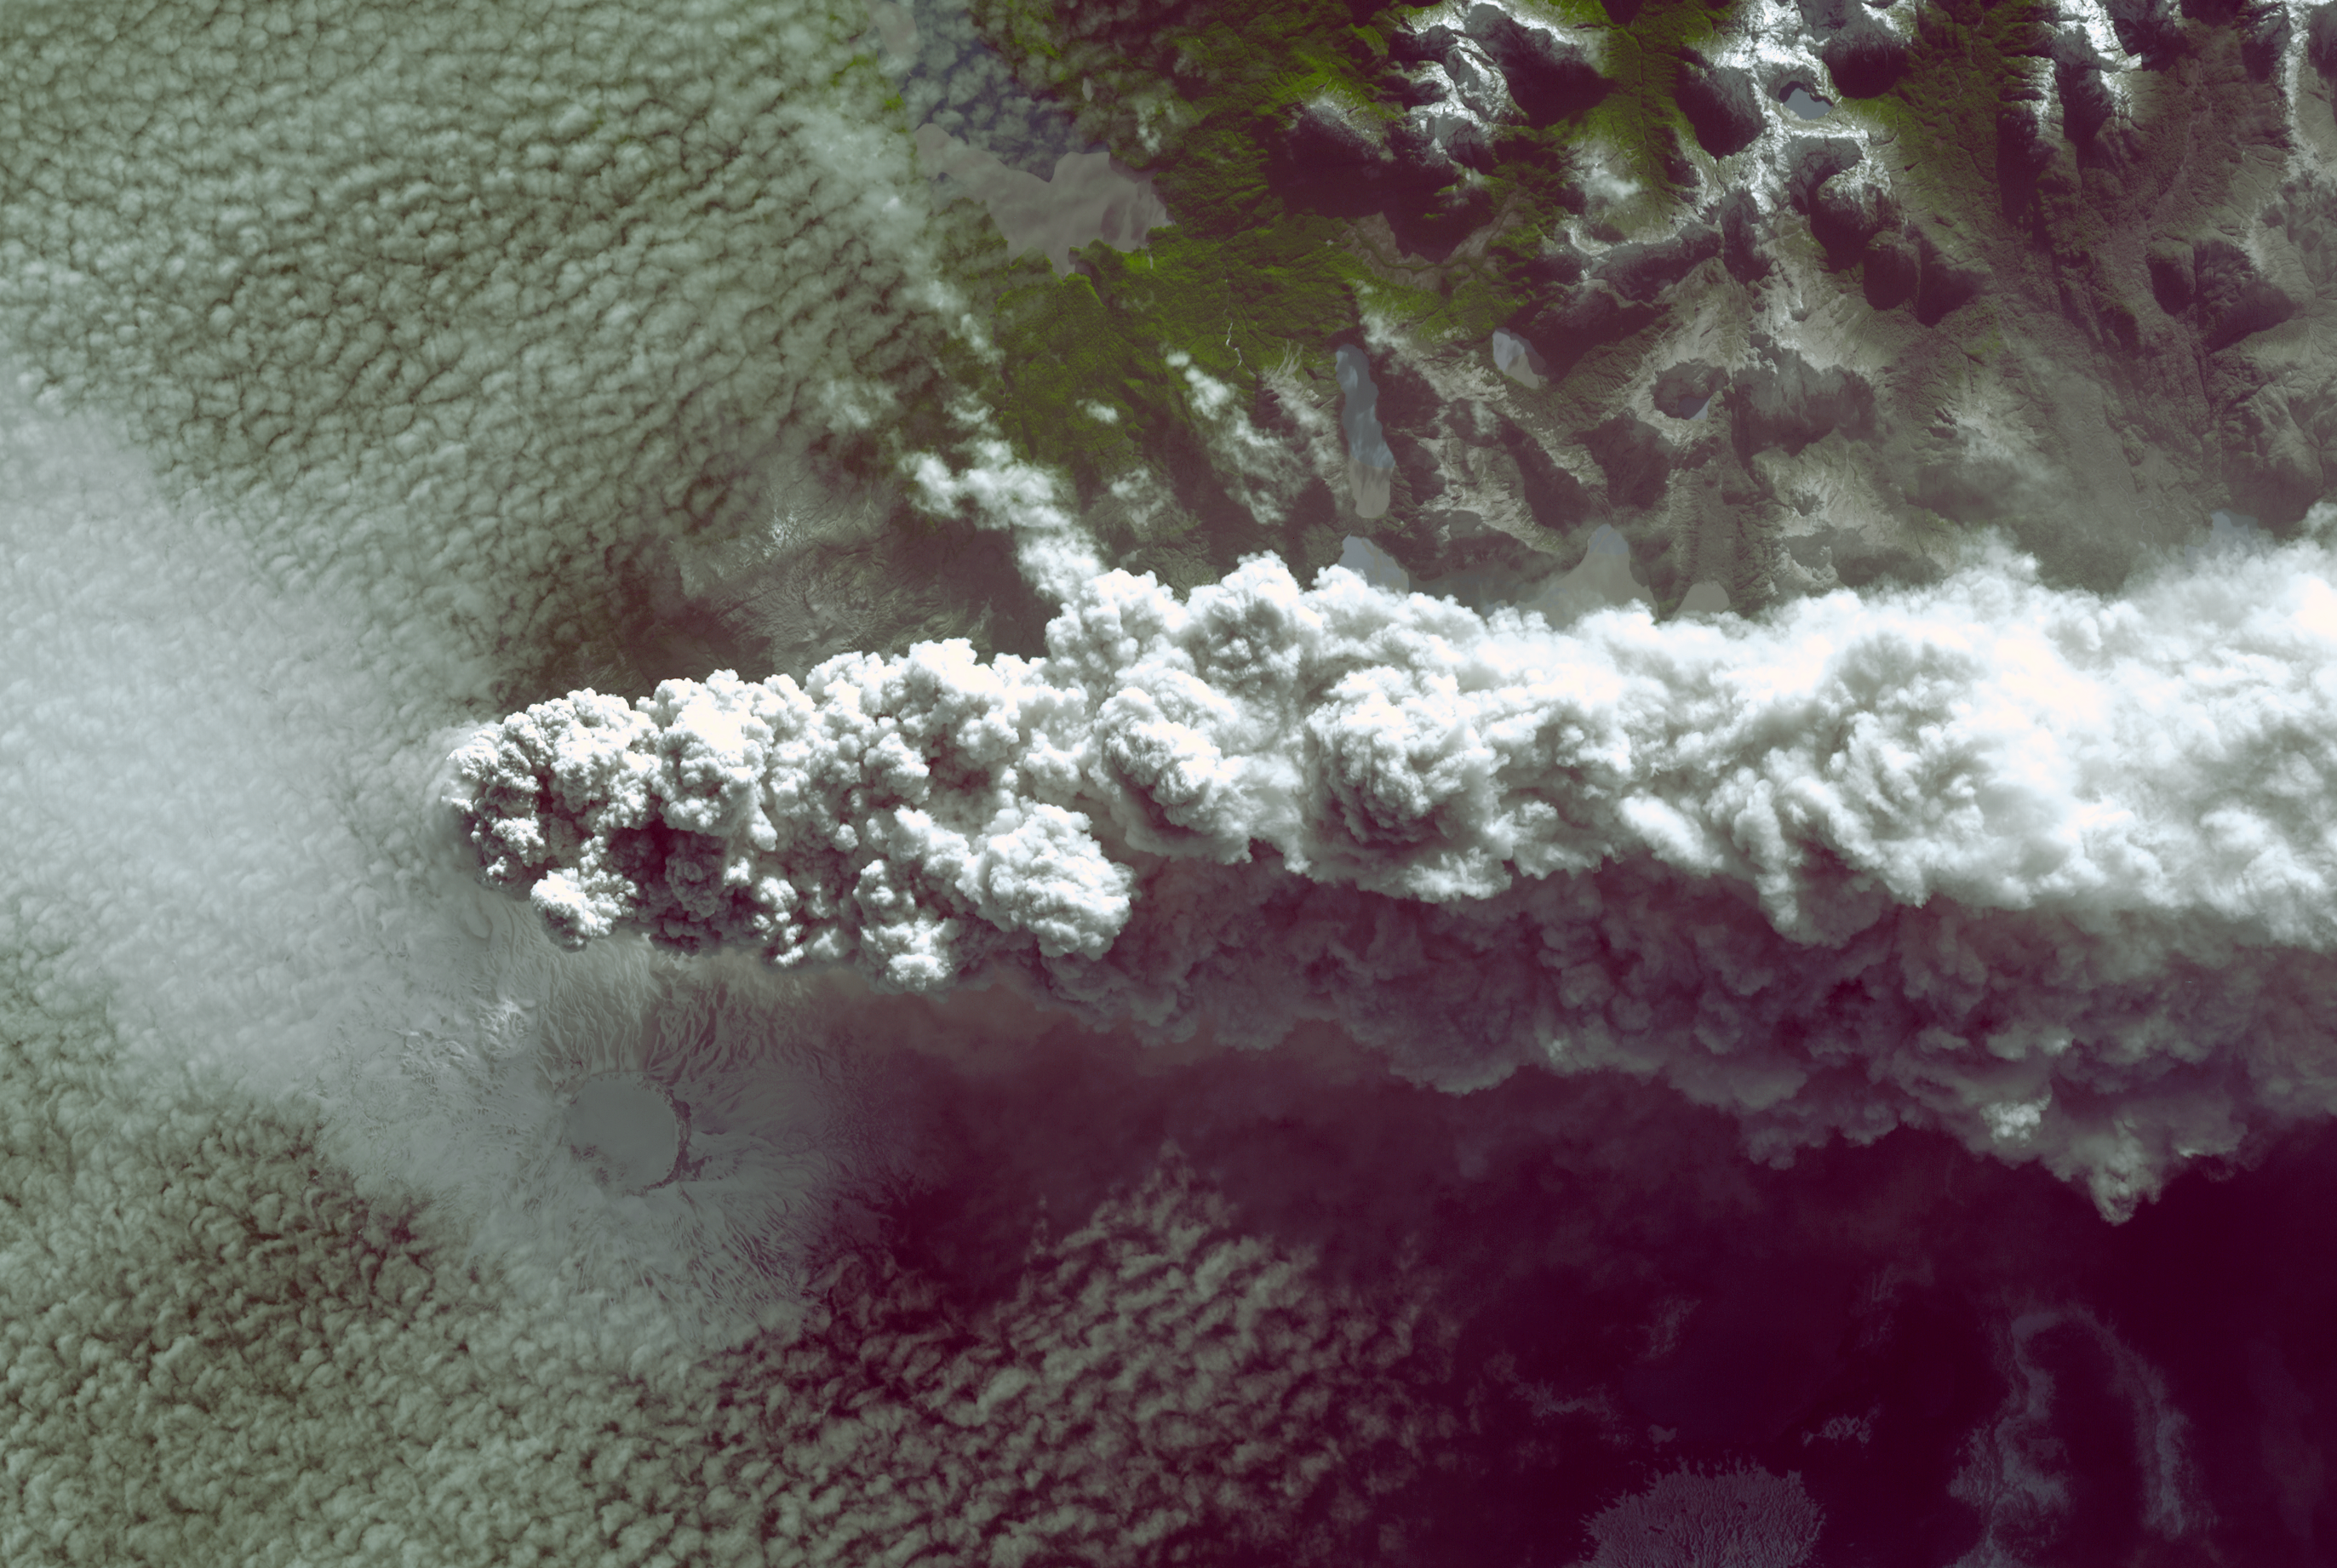

NASA Spacecraft Spots Fury of Disruptive Chilean Volcano

Southern Chile’s Puyehue volcano came to life on June 4, 2011, after decades of dormancy. Winds spread the ash column eastward over neighboring Argentina, leading to the evacuation of thousands of residents. Ash from the volcano has grounded flights in Chile, Bolivia, Argentina, Uruguay and Paraguay. Stratospheric winds have carried the ash particles as far as Australia, causing disruption to air traffic over Australia and New Zealand.

The Advanced Spaceborne Thermal Emission and Reflection Radiometer (ASTER) instrument on NASA’s Terra spacecraft acquired this image of the volcano on June 11, 2011. The image covers an area of 17.1 by 25.5 miles (27.6 by 41.2 kilometers) and is located near 40.4 degrees south latitude, 72.1 degrees east longitude.

With its 14 spectral bands from the visible to the thermal infrared wavelength region and its high spatial resolution of 15 to 90 meters (about 50 to 300 feet), ASTER images Earth to map and monitor the changing surface of our planet. ASTER is one of five Earth-observing instruments launched Dec. 18, 1999, on Terra. The instrument was built by Japan’s Ministry of Economy, Trade and Industry. A joint U.S./Japan science team is responsible for validation and calibration of the instrument and data products.

The broad spectral coverage and high spectral resolution of ASTER provides scientists in numerous disciplines with critical information for surface mapping and monitoring of dynamic conditions and temporal change. Example applications are: monitoring glacial advances and retreats; monitoring potentially active volcanoes; identifying crop stress; determining cloud morphology and physical properties; wetlands evaluation; thermal pollution monitoring; coral reef degradation; surface temperature mapping of soils and geology; and measuring surface heat balance.

The U.S. science team is located at NASA’s Jet Propulsion Laboratory, Pasadena, Calif. The Terra mission is part of NASA’s Science Mission Directorate, Washington, D.C.

Credit: NASA/GSFC/METI/ERSDAC/JAROS, and U.S./Japan ASTER Science Team